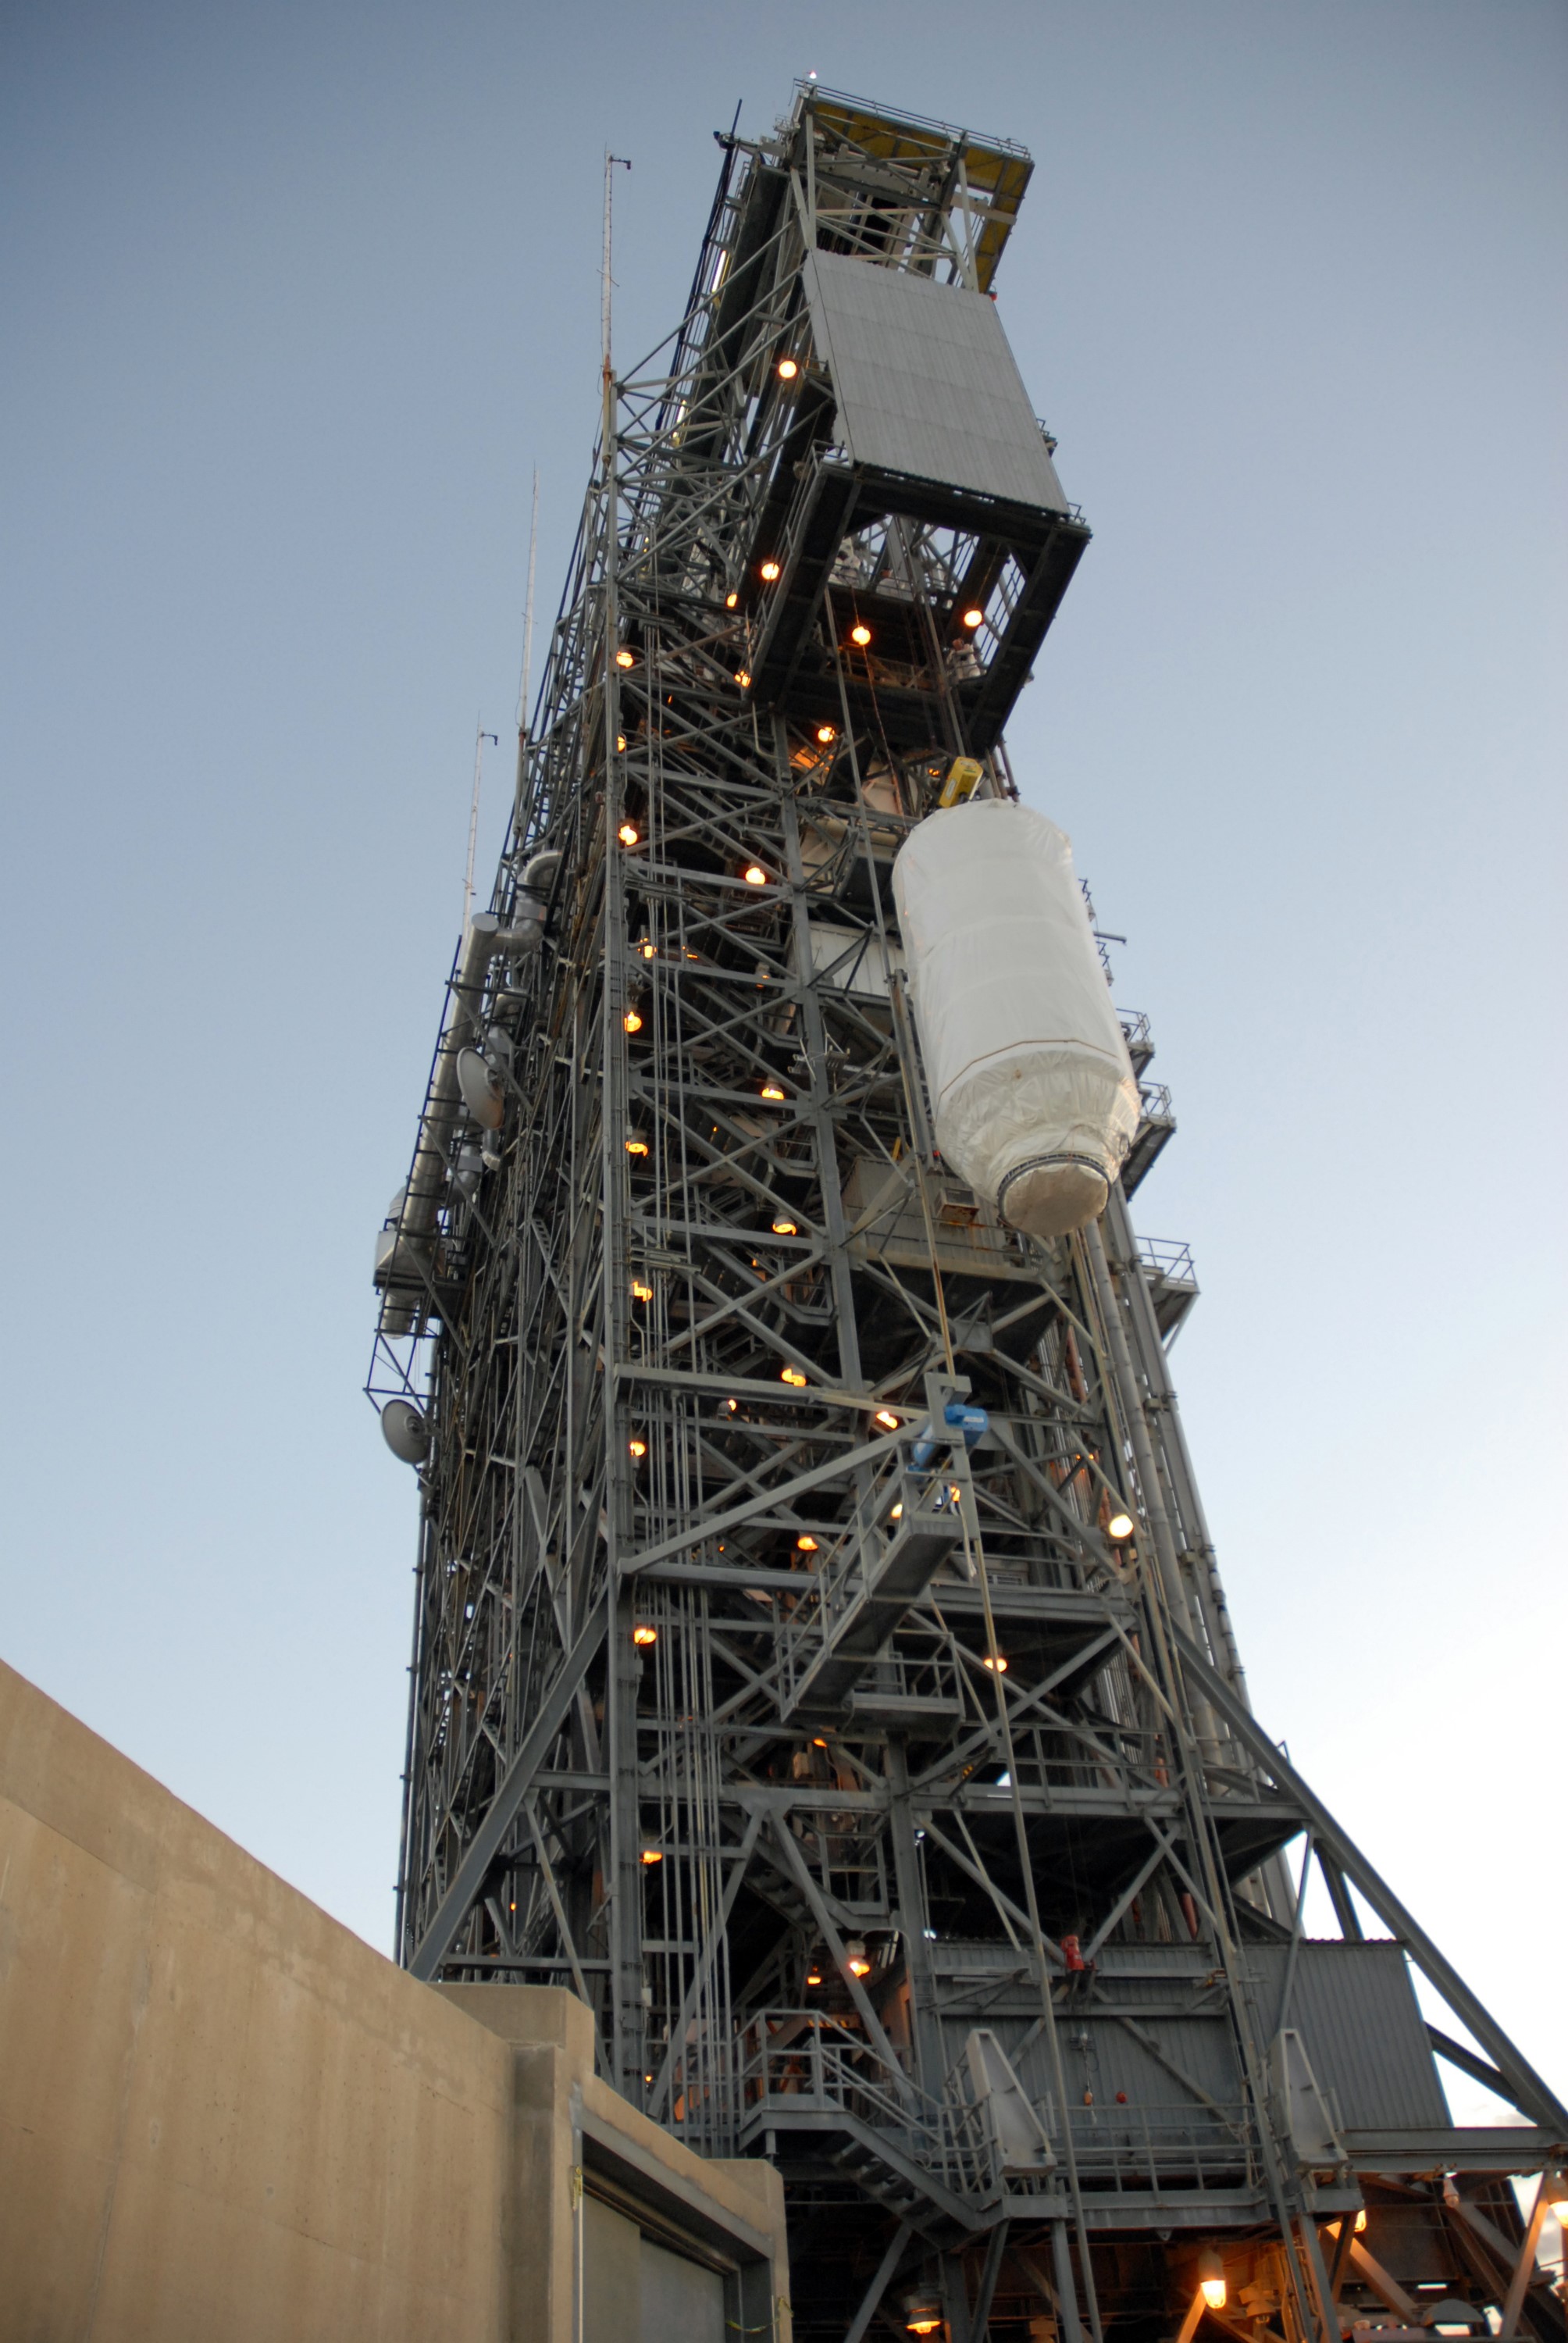

CAPE CANAVERAL, Fla. – NASA's Kepler spacecraft on Launch pad 17-B at Cape Canaveral Air Force Station in Florida is lifted up to the transfer level of the mobile service tower. It will be moved into the tower for mating with the Delta II rocket for launch. The liftoff of Kepler is currently scheduled for 10:48 p.m. EST March 5. Kepler is designed to survey more than 100,000 stars in our galaxy to determine the number of sun-like stars that have Earth-size and larger planets, including those that lie in a star's "habitable zone," a region where liquid water, and perhaps life, could exist. If these Earth-size worlds do exist around stars like our sun, Kepler is expected to be the first to find them and the first to measure how common they are.

Credit: NASA/Jack Pfaller